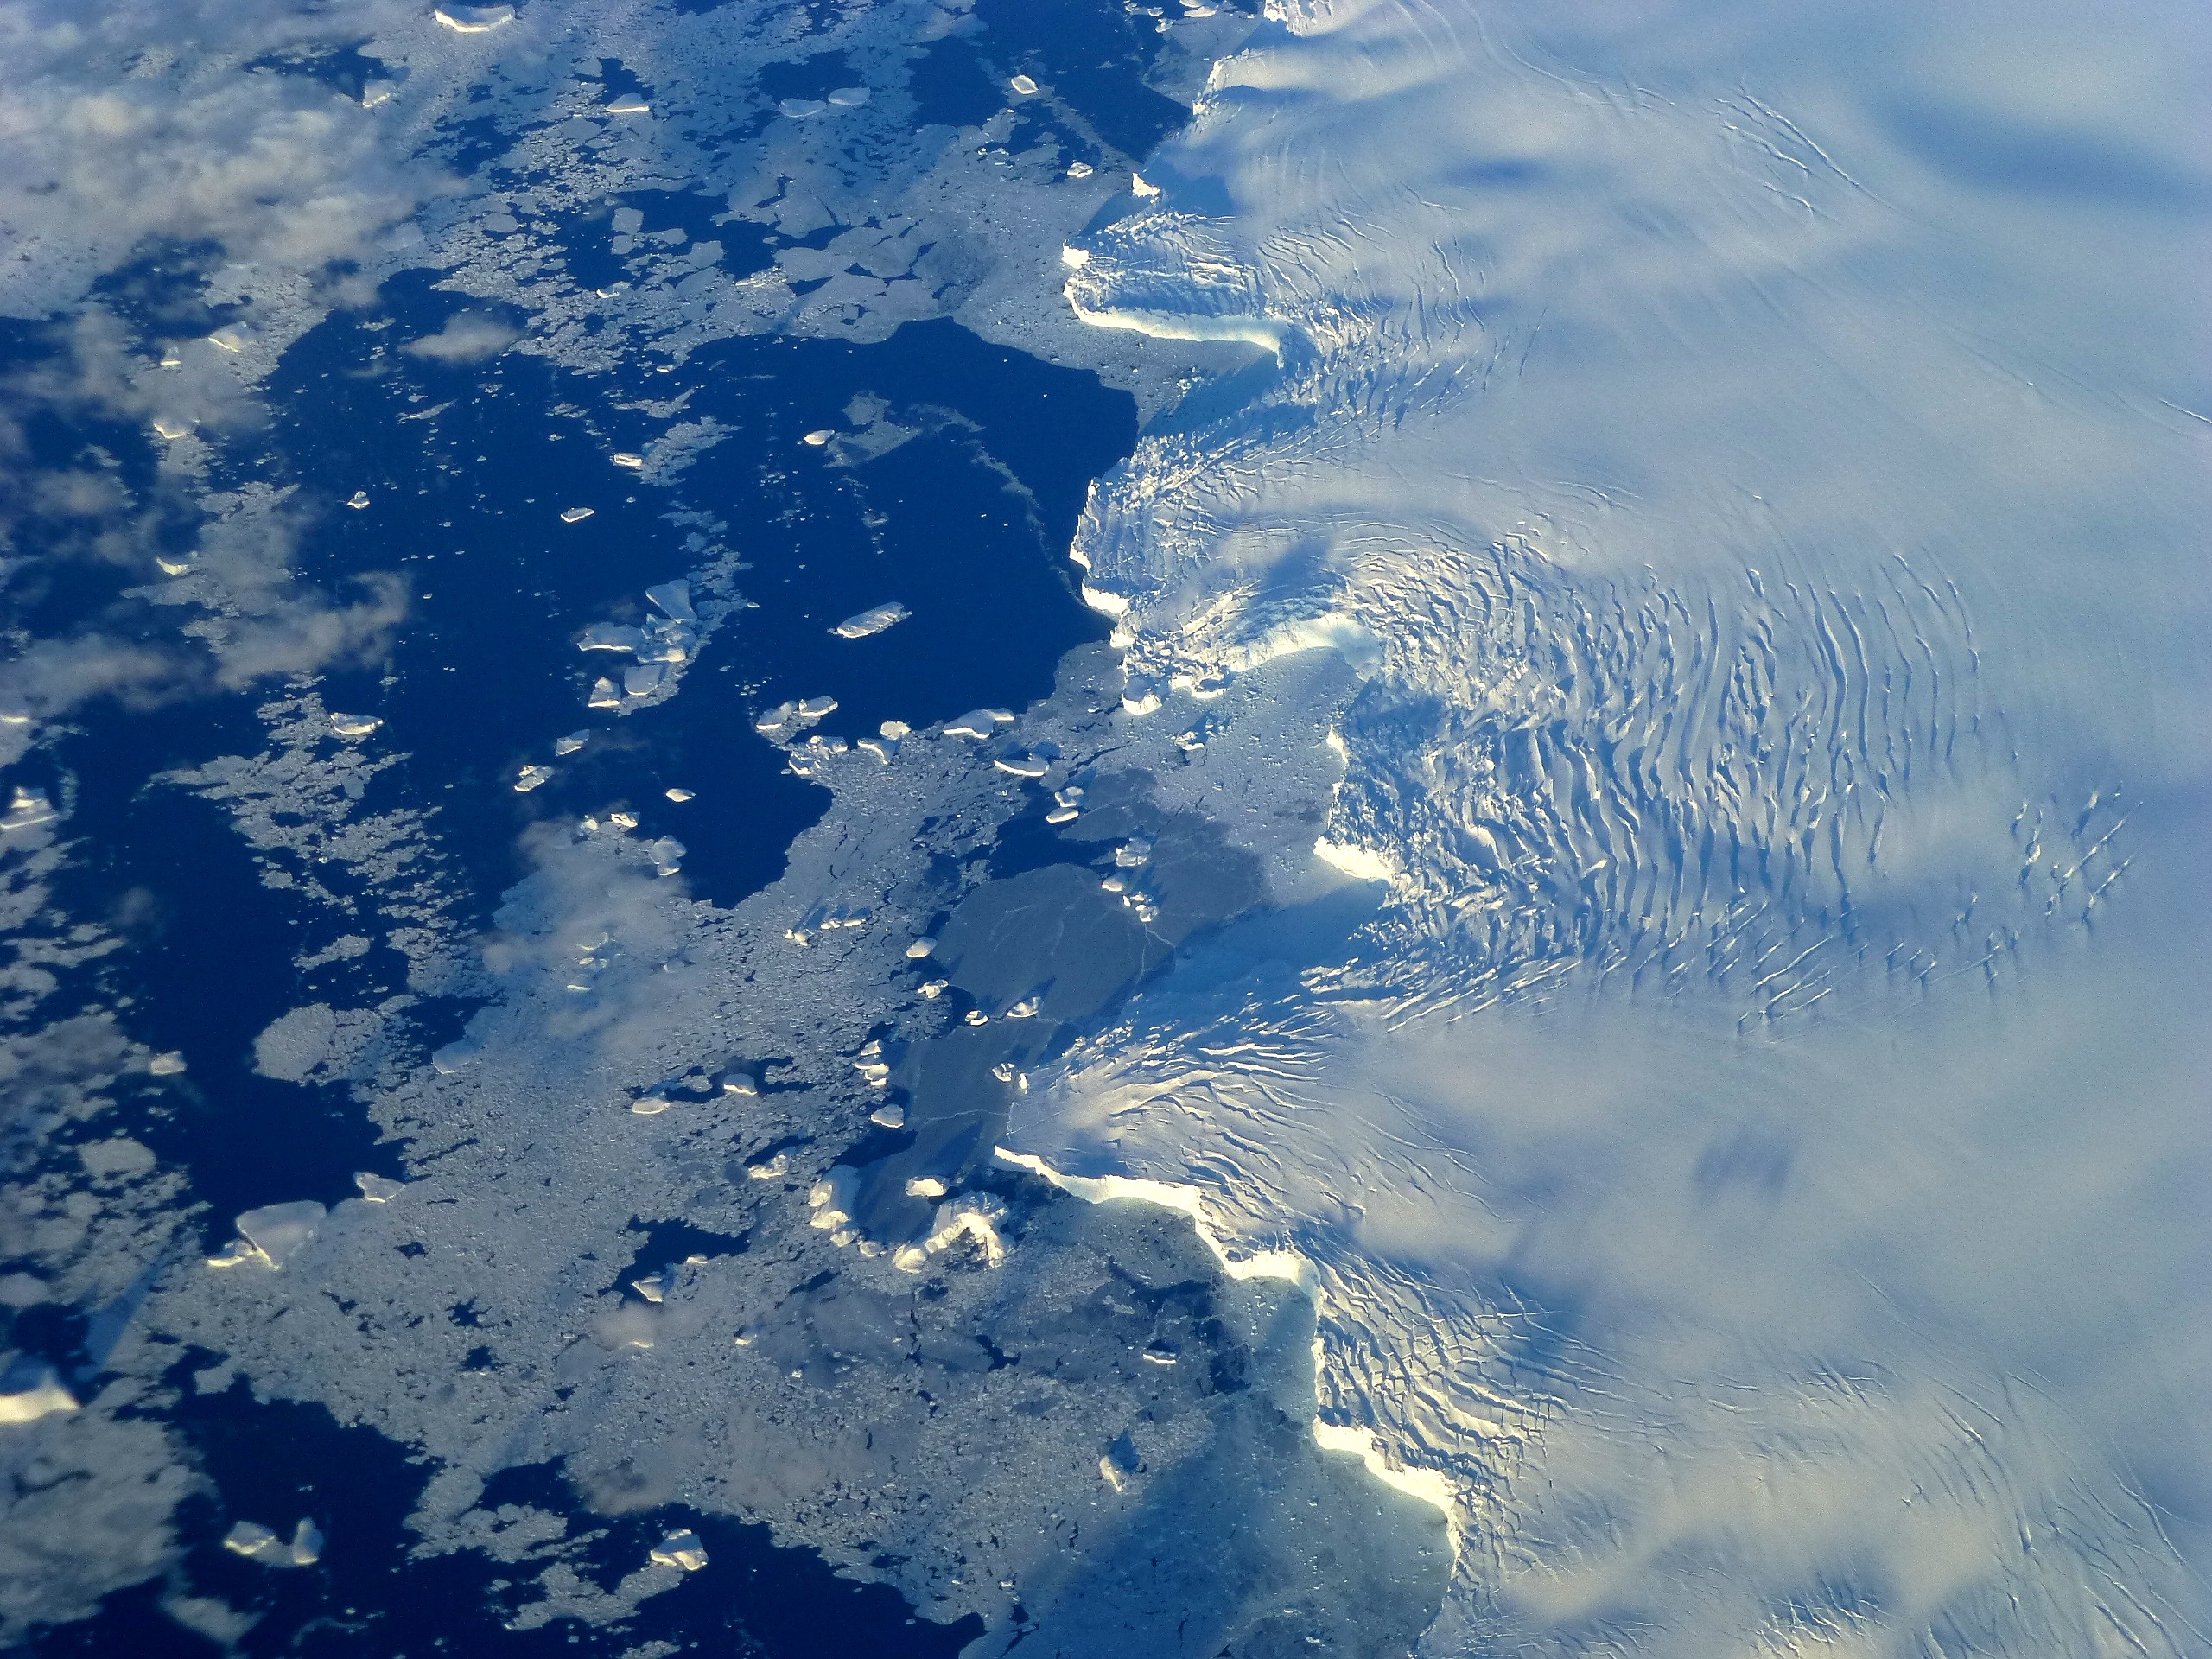

Edge of Ice Shelf

Edge of an ice shelf in Adelaide Island, off the Antarctic Peninsula. NASA's Operation IceBridge is an airborne science mission to study Earth's polar ice.

Credit: NASA / Maria-Jose Vinas